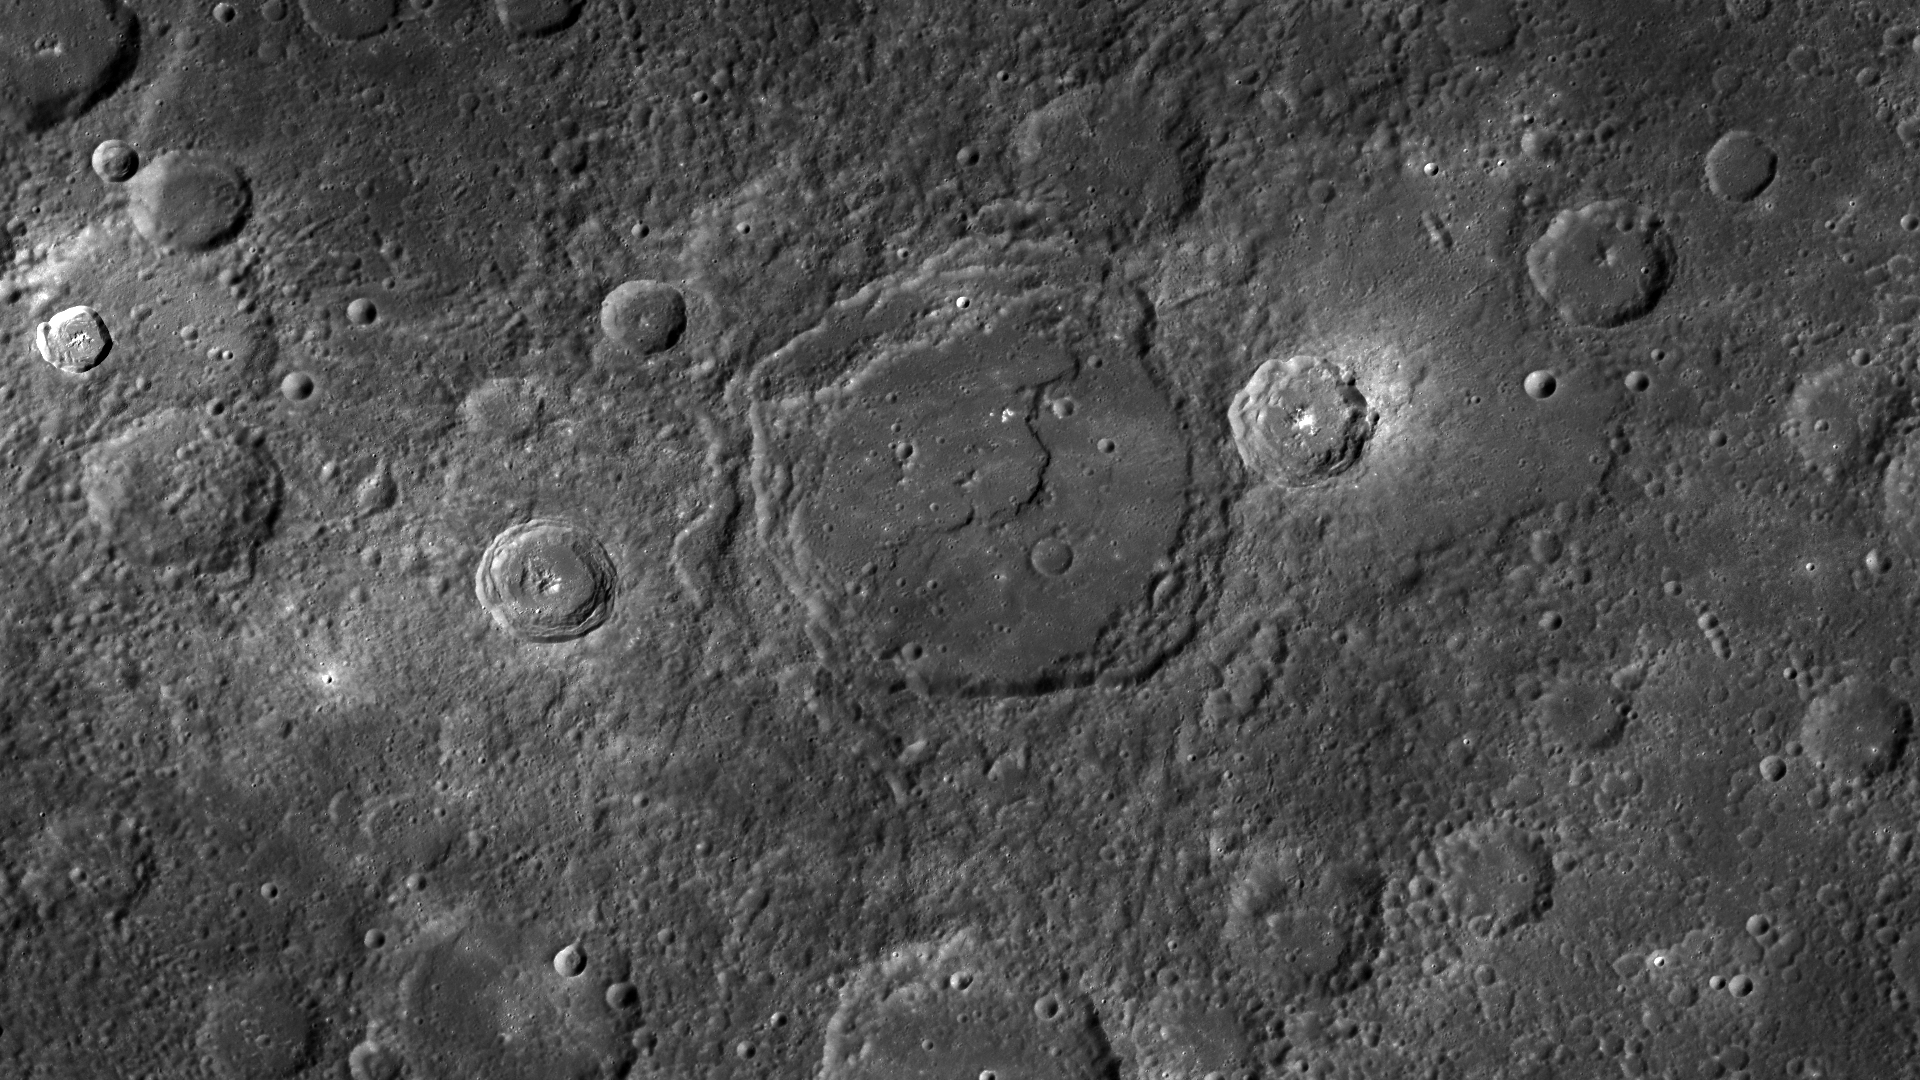

The Crater and the Scarp

This image is a mosaic of multiple NAC images. The crater in the center is being crossed by a scarp, such as those seen at Camoes and Thakur.

These images were acquired as part of MDIS’s high-resolution surface morphology base map. The surface morphology base map will cover more than 90% of Mercury’s surface with an average resolution of 250 meters/pixel (0.16 miles/pixel or 820 feet/pixel). Images acquired for the surface morphology base map typically have off-vertical Sun angles (i.e., high incidence angles) and visible shadows so as to reveal clearly the topographic form of geologic features.

On March 17, 2011 (March 18, 2011, UTC), MESSENGER became the first spacecraft ever to orbit the planet Mercury. The mission is currently in its commissioning phase, during which spacecraft and instrument performance are verified through a series of specially designed checkout activities. In the course of the one-year primary mission, the spacecraft’s seven scientific instruments and radio science investigation will unravel the history and evolution of the Solar System’s innermost planet. Visit the Why Mercury? section of this website to learn more about the science questions that the MESSENGER mission has set out to answer.

Date acquired: April 15-17, 2011
Instrument: Narrow Angle Camera (NAC) of the Mercury Dual Imaging System (MDIS)
Center Latitude: 24.4°
Center Longitude: 264.6° E
Resolution: 250 meters/pixel
Scale: The crater in the center of the image is about 105 kilometers (65 miles) in diameter.

These images are from MESSENGER, a NASA Discovery mission to conduct the first orbital study of the innermost planet, Mercury. For information regarding the use of images, see the MESSENGER image use policy.

Credit: NASA/Johns Hopkins University Applied Physics Laboratory/Carnegie Institution of Washington